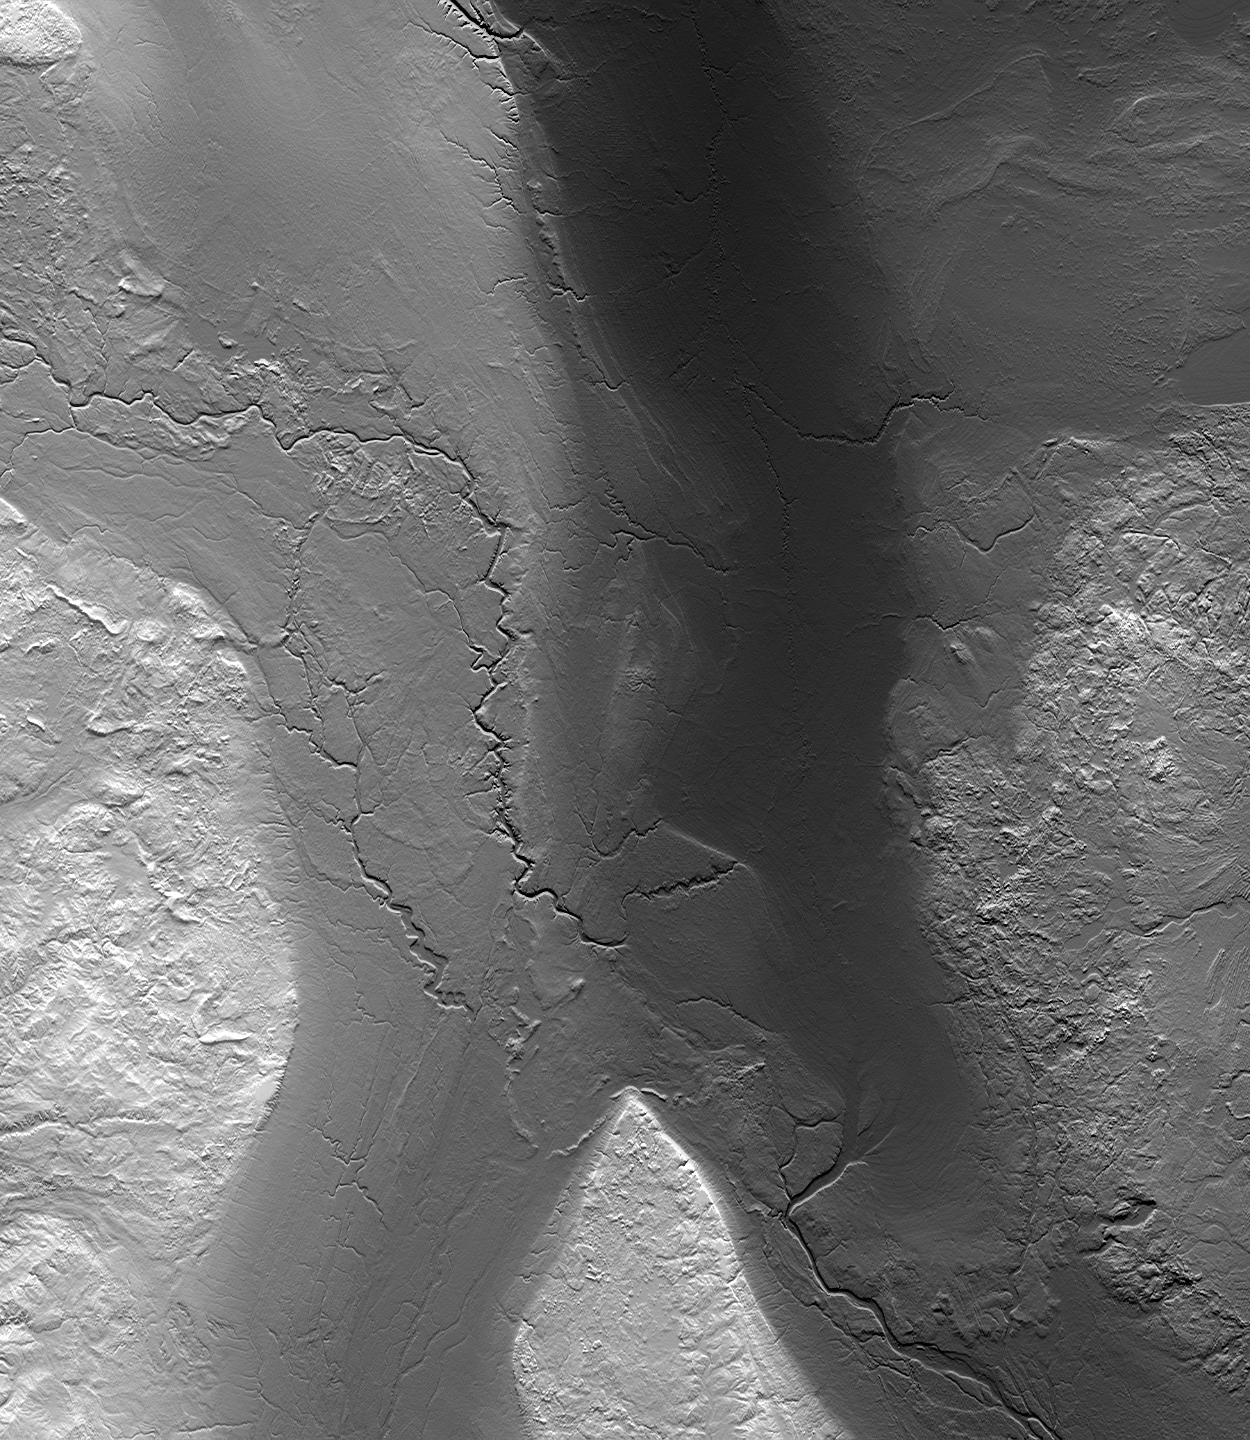

Fargo, North Dakota, USA

Annotated version

high resolution TIFF file

Why does Fargo flood? The Red River of the North, which forms the border between North Dakota and Minnesota, has a long history of severe floods. Major floods include those of 1826, 1897, 1950, 1997, and now 2009. The 1997 flood caused billions of dollars of damage, with greatest impact to the city of Grand Forks, north of and downstream from Fargo. The 2009 flood, which has primarily impacted Fargo, appears to have peaked early on March 28.

Several factors combine to cause floods. Obviously, rainfall and snowmelt rates (and their geographic distribution) are the fundamental variables that create flooding in some years and not others. But the repetition of flooding in Fargo (and areas downstream), rather than in adjacent regions, can be attributed largely to its topographic setting and geologic history.

The formation of landforms in the geologic past is often interpretable from digital topographic data, such as that supplied by the Shuttle Radar Topography Mission (SRTM). This image, covering parts of North Dakota, Minnesota, and South Dakota, displays ground elevation as brightness (higher is brighter) plus has simulated shading (with illumination from the north) to enhance topographic detail such as stream channels, ridges, and cliffs.

The Red River of the North is the only major river that flows northward from the United States into Canada. In this scene it flows almost straight north from Fargo. North of this image it continues past the city of Winnipeg, Manitoba, and into Lake Winnipeg, which in turn drains to Hudson Bay. In the United States, the river lies in a trough that was shaped by continental glaciers that pushed south from Canada during the Pleistocene epoch, up to about 10,000 years ago. This trough is about 70 km (45 miles) wide and tens of meters (very generally about 100 feet) deep. Here near Fargo it lies on the east side of a much broader, topographically distinct pathway of former glaciation that narrows to about 190 km (120 miles) wide. South of Fargo this narrowed pathway splits into two distinct paths (broad dark swaths on the image) that were carved by the southward flowing glaciers. Arcuate glacial moraines (deposits of rocks that were carried by glaciers) can be seen near this split, near what is now the approximate boundary between the Hudson Bay and Gulf of Mexico drainage basins (the latter via the Mississippi River).

This glacial landscape has features that were favorable for the transport of ice but are not now so favorable for the transport of water. As measured in the digital elevation data, the Red River decreases in elevation only 40 meters (130 feet) from Fargo to the Canadian border (top of image) over a straight-line distance of 235 kilometers (145 miles) along the glacial trough. This is a gradient of only 17 centimeters per kilometer (11 inches per mile), and the actual river gradient is much lower as it follows a longer curvilinear path. Areas surrounding the trough (more rugged and bright in the image) have variable but generally much steeper gradients. In simple terms, this is a fundamental cause of flooding in Fargo. The speed of drainage of the rainfall and snowmelt is greatly related to topographic slope. The steeper slopes and merging streams concentrate water runoff into the glacial trough at Fargo, while the lower gradients within the trough allow the water to spread (and flood) but not drain quickly away.

Elevation data used in this image were acquired by the Shuttle Radar Topography Mission aboard the Space Shuttle Endeavour, launched on Feb. 11, 2000. The mission was a cooperative project between NASA, the National Geospatial-Intelligence Agency (NGA) of the U.S. Department of Defense, and the German and Italian space agencies, and was managed by NASA’s Jet Propulsion Laboratory, Pasadena, California.

Size: 440×380 kilometers; 270×235 miles
Location: 45 to 49º N latitudes, 95 to 100ºW longitudes
Orientation: North at top
Image Data: SRTM elevation height as brightness plus relief shading
SRTM Data Acquired: February 2000

Credit: NASA/JPL